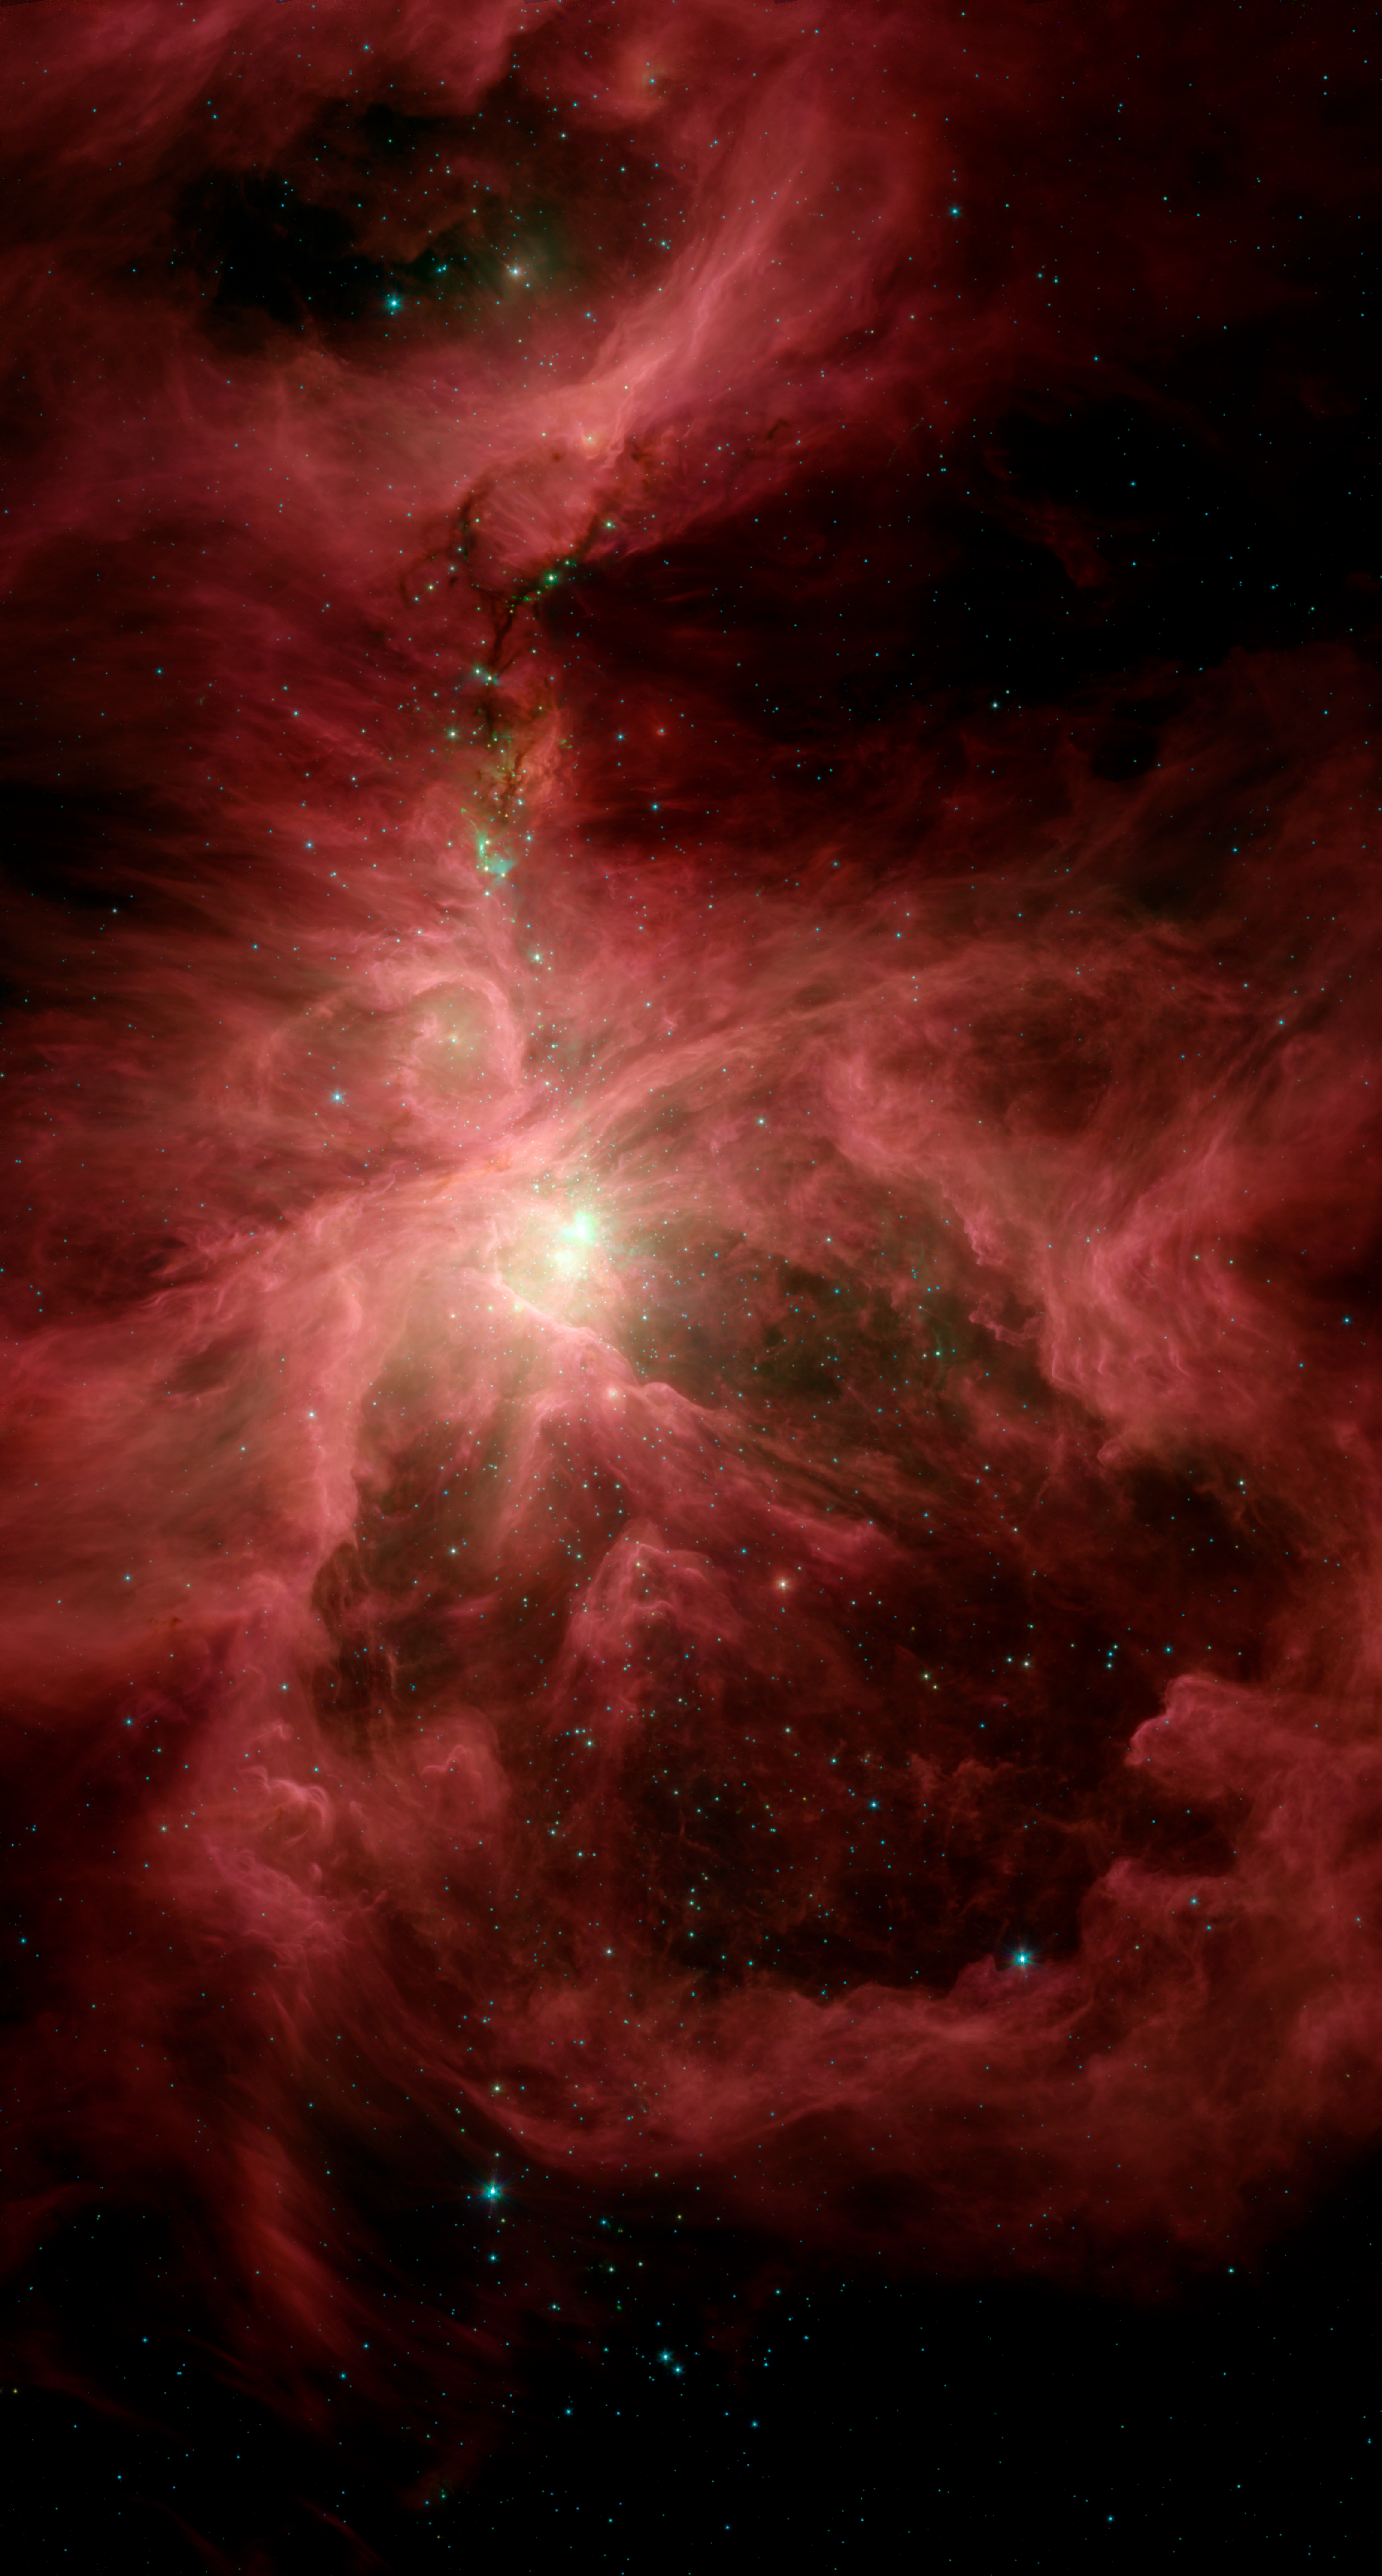

Orion in the Infrared

This infrared image from NASA's Spitzer Space Telescope shows the Orion nebula, our closest massive star-making factory, 1,450 light-years from Earth. The nebula is close enough to appear to the naked eye as a fuzzy star in the sword of the popular hunter constellation.

The nebula itself is located on the lower half of the image, surrounded by a ring of dust. It formed in a cold cloud of gas and dust and contains about 1,000 young stars. These stars illuminate the cloud, creating the beautiful nebulosity, or swirls of material, seen here in infrared.

This image shows infrared light captured by Spitzer's infrared array camera. Light with wavelengths of 8 and 5.8 microns (red and orange) comes mainly from dust that has been heated by starlight. Light of 4.5 microns (green) shows hot gas and dust; and light of 3.6 microns (blue) is from starlight.

Above the Orion nebula, where the massive stars have not yet ejected much of the obscuring dust, the infrared view penetrates the dark lanes of dust, revealing bright swirling clouds and numerous developing stars that have shot out jets of gas (green). This is because infrared light can travel through dust.The infrared image shows light captured by Spitzer's infrared array camera. Light with wavelengths of 8 and 5.8 microns (red and orange) comes mainly from dust that has been heated by starlight. Light of 4.5 microns (green) shows hot gas and dust; and light of 3.6 microns (blue) is from starlight.

Credit: NASA/JPL-Caltech/T. Megeath (University of Toledo, Ohio)